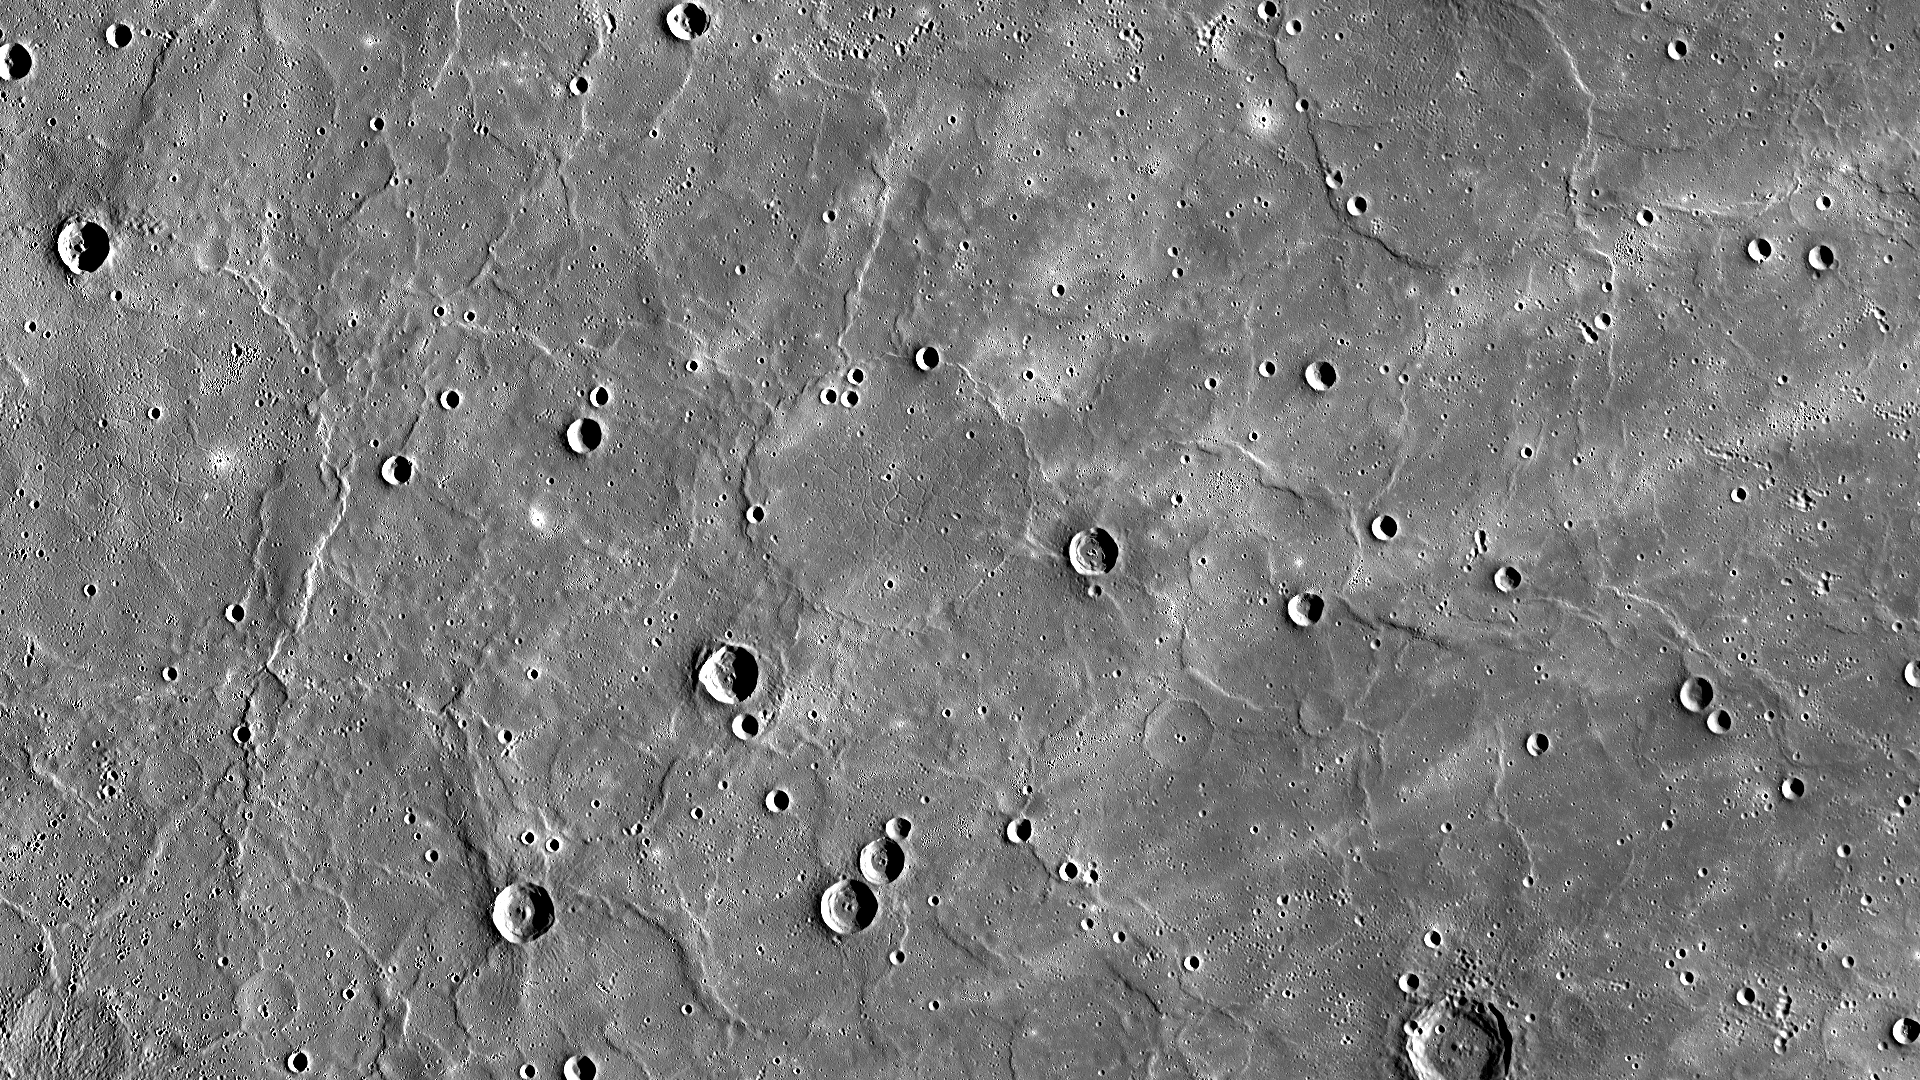

Expansive Northern Volcanic Plains

Mercury’s northern region is dominated by expansive smooth plains, created by huge amounts of volcanic material flooding across Mercury’s surface in the past. The volcanic lava flows buried craters, leaving only traces of their rims visible. Such craters are called ghost craters, and there are many visible in this image, including a large one near the center. Wrinkle ridges cross this scene and small troughs are visible regionally within ghost craters, formed as a result of the lava cooling. The northern plains are often described as smooth since their surface has fewer impact craters and thus has been less battered by such events. This indicates that these volcanic plains are younger than Mercury’s rougher surfaces.

Instrument: Mercury Dual Imaging System (MDIS)
Center Latitude: 60.31° N
Center Longitude: 36.87° E
Scale: The large ghost crater at the center of the image is approximately 103 kilometers (64 miles) in diameter

The MESSENGER spacecraft is the first ever to orbit the planet Mercury, and the spacecraft’s seven scientific instruments and radio science investigation are unraveling the history and evolution of the Solar System’s innermost planet. In the mission’s more than four years of orbital operations, MESSENGER has acquired over 250,000 images and extensive other data sets. MESSENGER’s highly successful orbital mission is about to come to an end, as the spacecraft runs out of propellant and the force of solar gravity causes it to impact the surface of Mercury in April 2015.

For information regarding the use of images, see the MESSENGER image use policy.

Credit: NASA/Johns Hopkins University Applied Physics Laboratory/Carnegie Institution of Washington